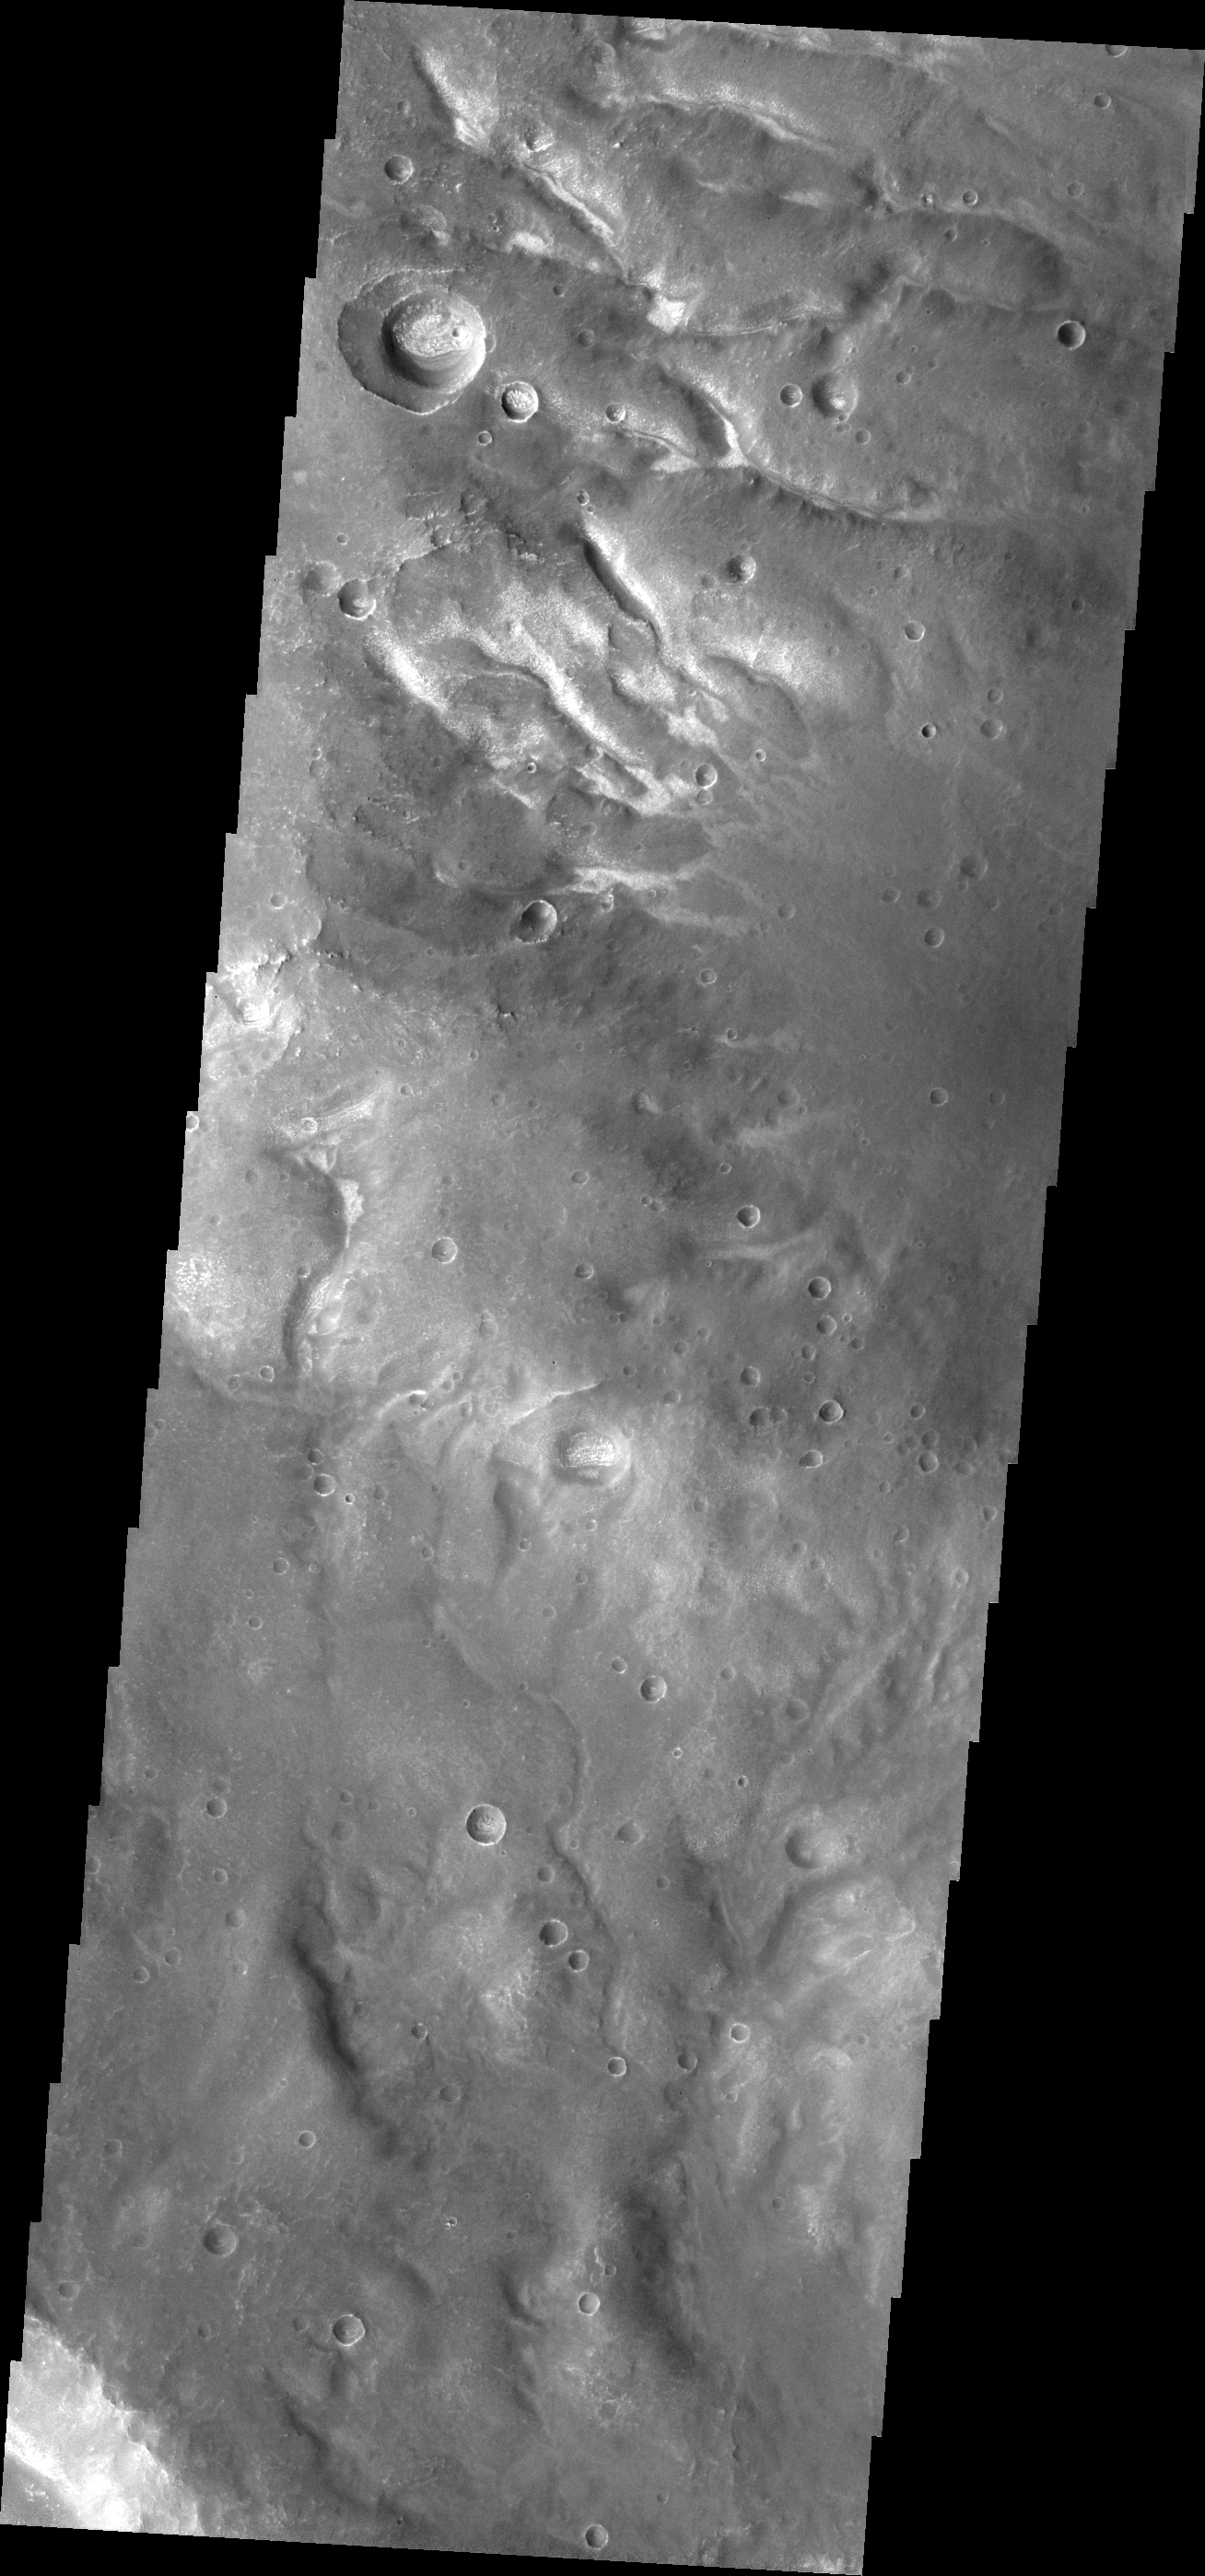

Channels

A network of small channels is visible in today’s VIS image.

Credit: NASA/JPL/ASU